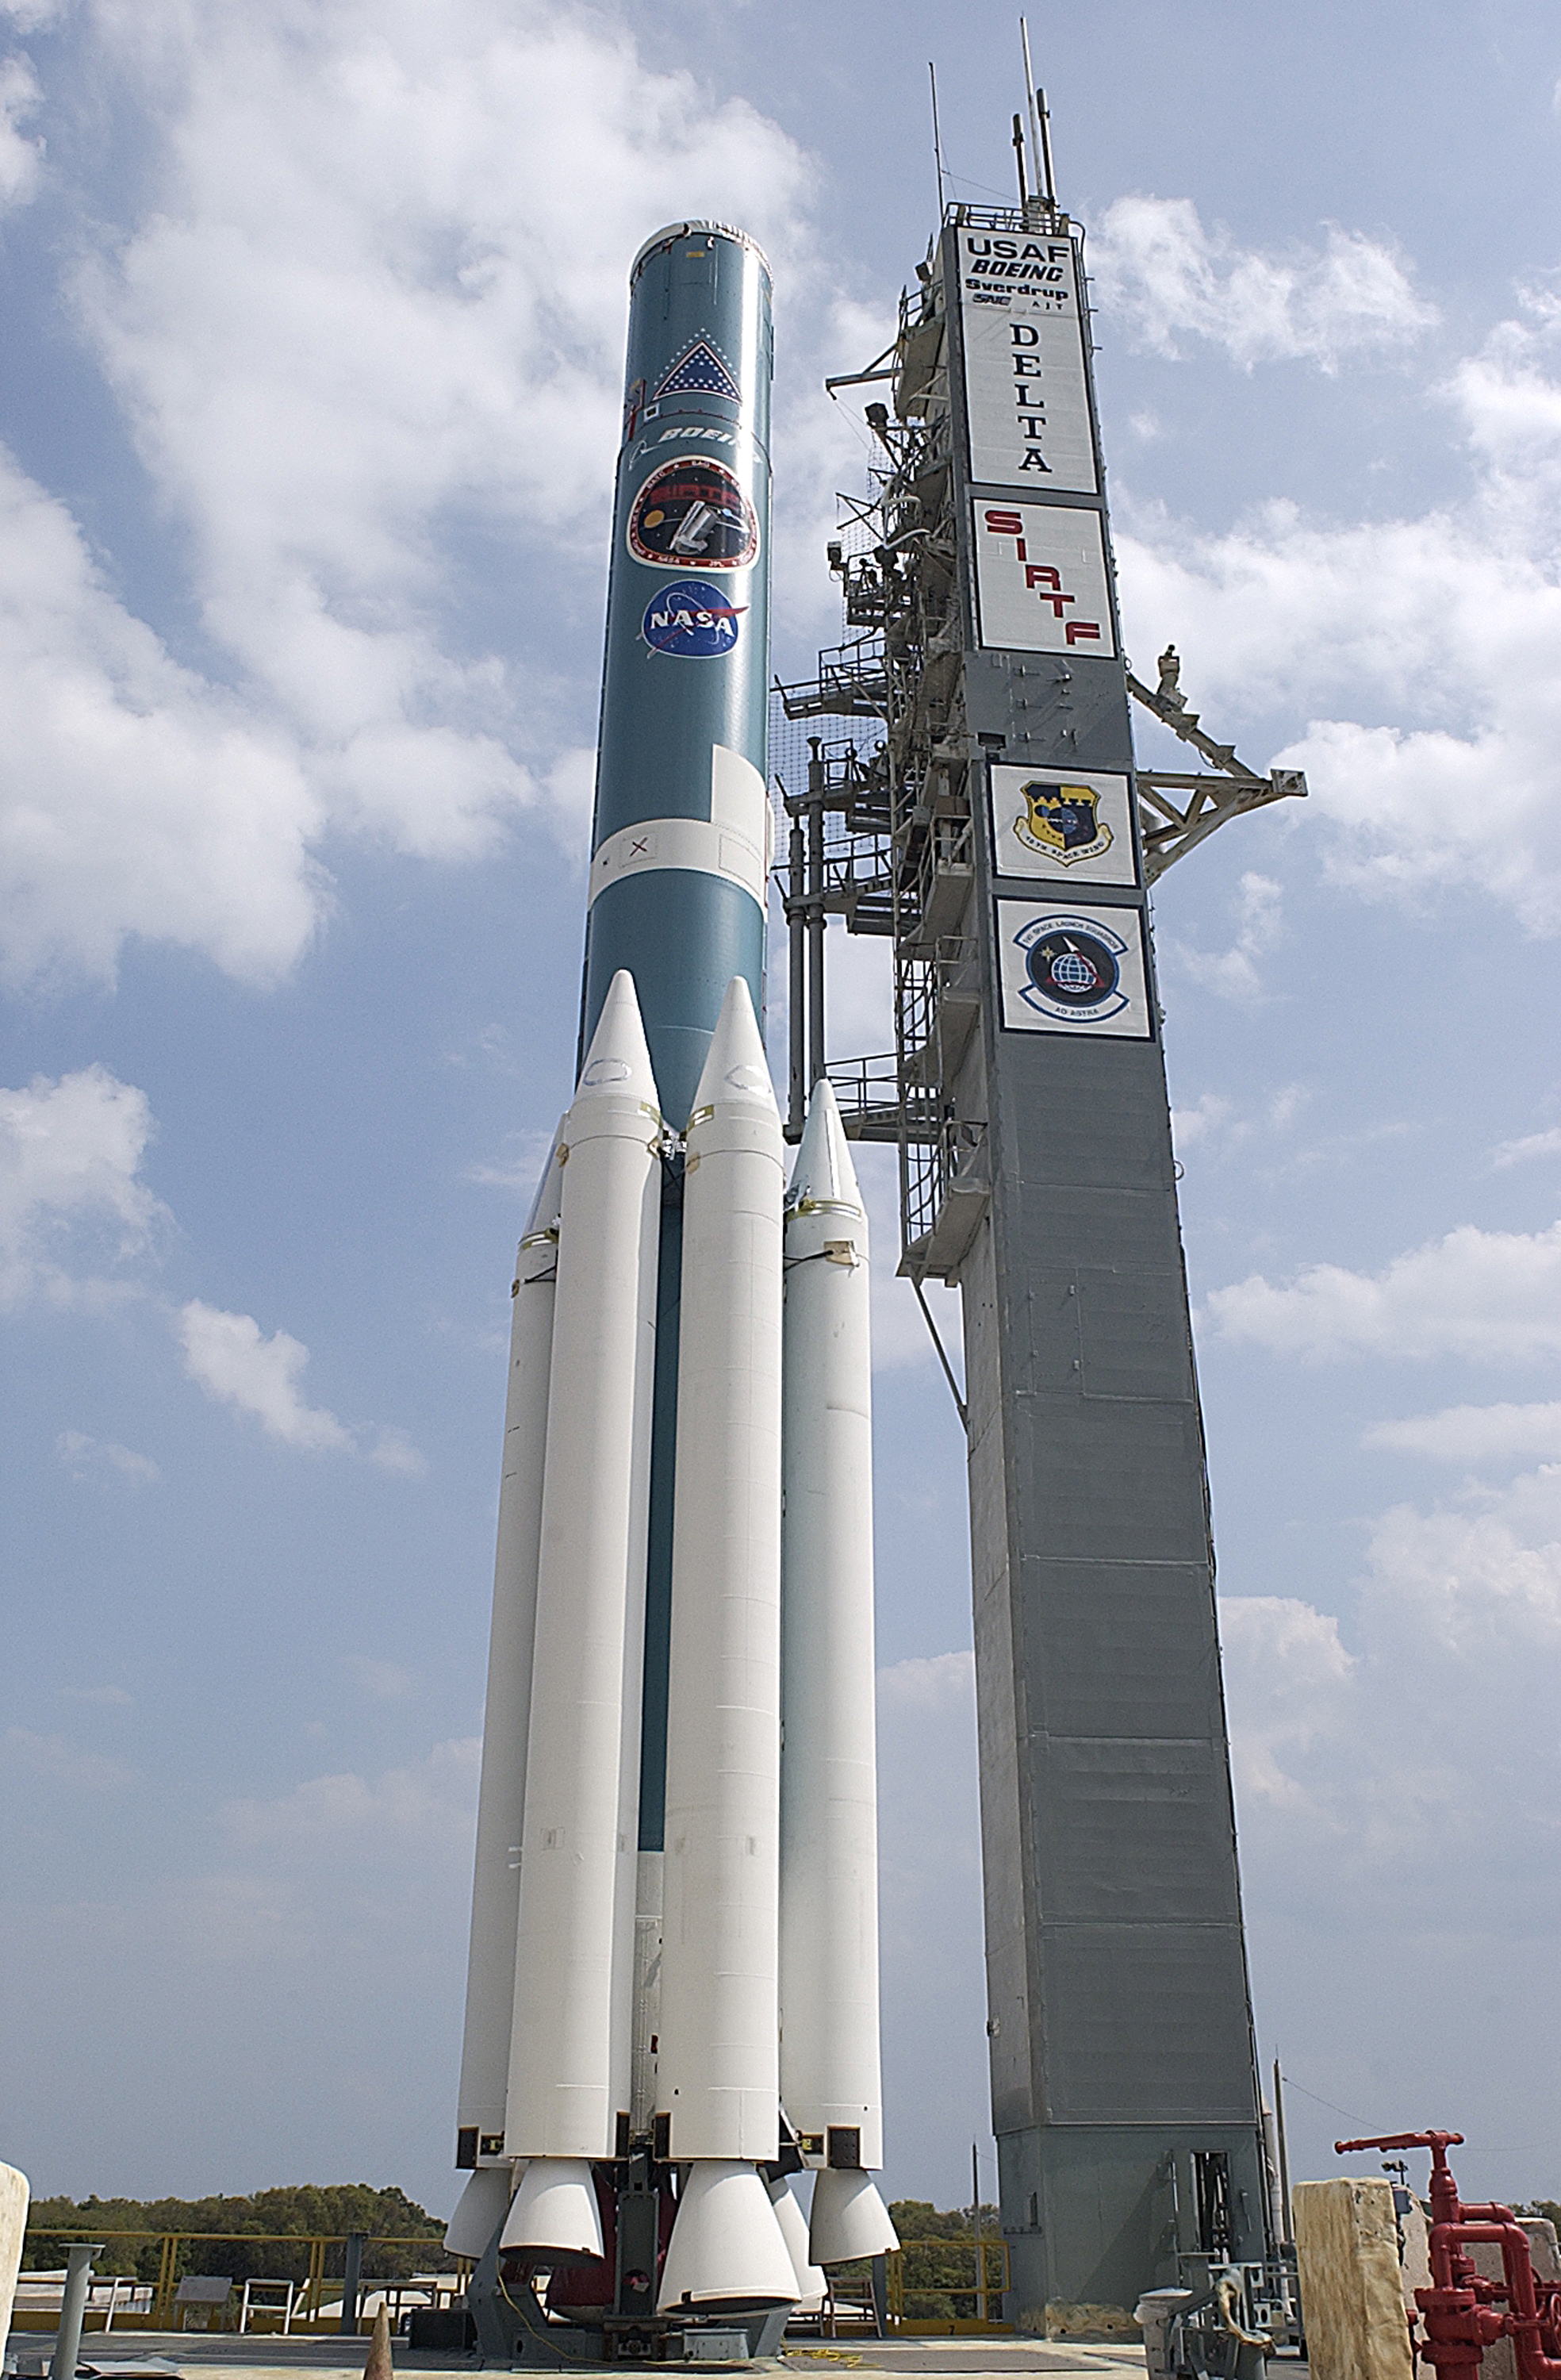

The Rocket that Didn't Launch Spitzer

A Delta II rocket, initially intended to launch the Spitzer Space Telescope on April 18, 2003. However, due to additional engineering tests that were needed on the rocket, the launch was delayed and the rocket was instead used to launch a Mars mission. Spitzer launched on a different rocket on August 25, 2003.

Credit: NASA/KSC